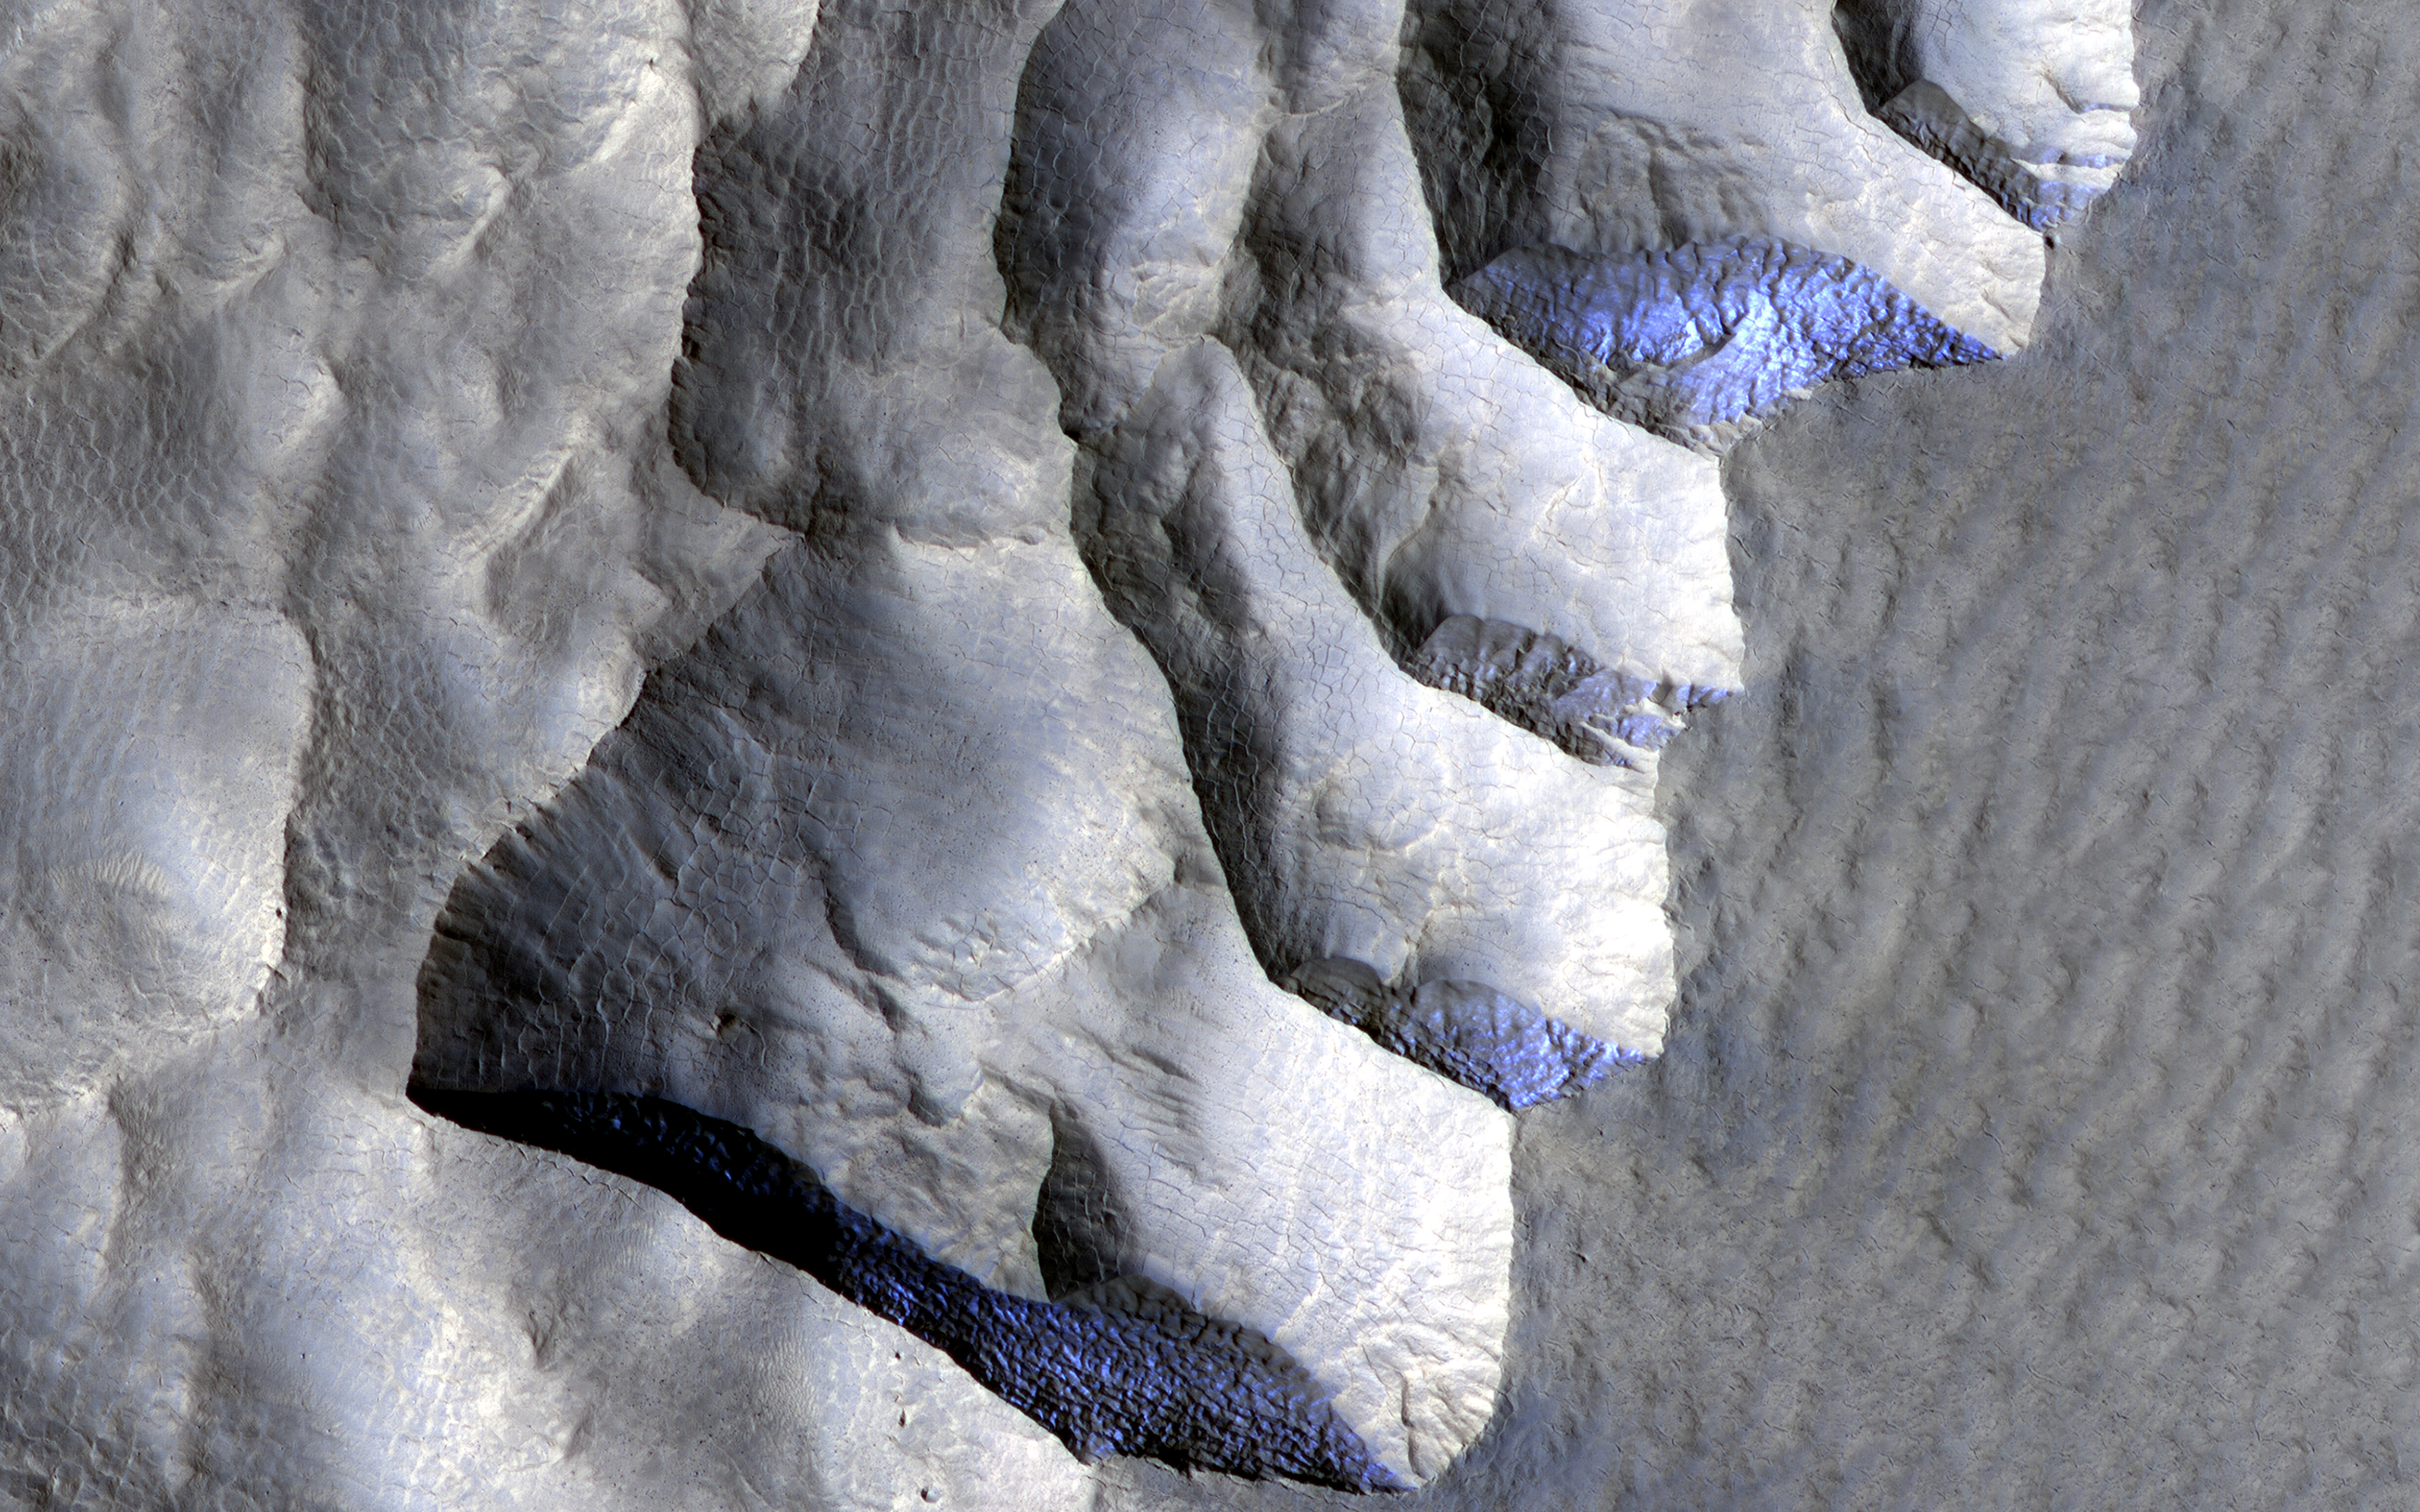

Icy Cliffs on Mars

This area, on the western edge of Milankovic Crater on Mars, has a thick deposit of sediment that covers a layer rich in ice. The ice is not obvious unless you look in color.

In the red-green-blue images that are close to what the human eye would see, the ice looks bright white, while the surroundings are a rusty red. The ice stands out even more clearly in the infrared-red-blue images where it has a striking bluish-purple tone while the surroundings have a yellowish-grey color.

The ice-rich material is most visible when the cliff is oriented east-west and is shielded from the sun as it arcs through the sky to the south.

The map is projected here at a scale of 25 centimeters (9.8 inches) per pixel. (The original image scale is 30.8 centimeters [12.1 inches] per pixel [with 1 x 1 binning]; objects on the order of 93 centimeters [36.6 inches] across are resolved.) North is up.

The University of Arizona, in Tucson, operates HiRISE, which was built by Ball Aerospace & Technologies Corp., in Boulder, Colorado. NASA’s Jet Propulsion Laboratory, a division of Caltech in Pasadena, California, manages the Mars Reconnaissance Orbiter Project for NASA’s Science Mission Directorate, Washington.

Credit: NASA/JPL-Caltech/University of Arizona